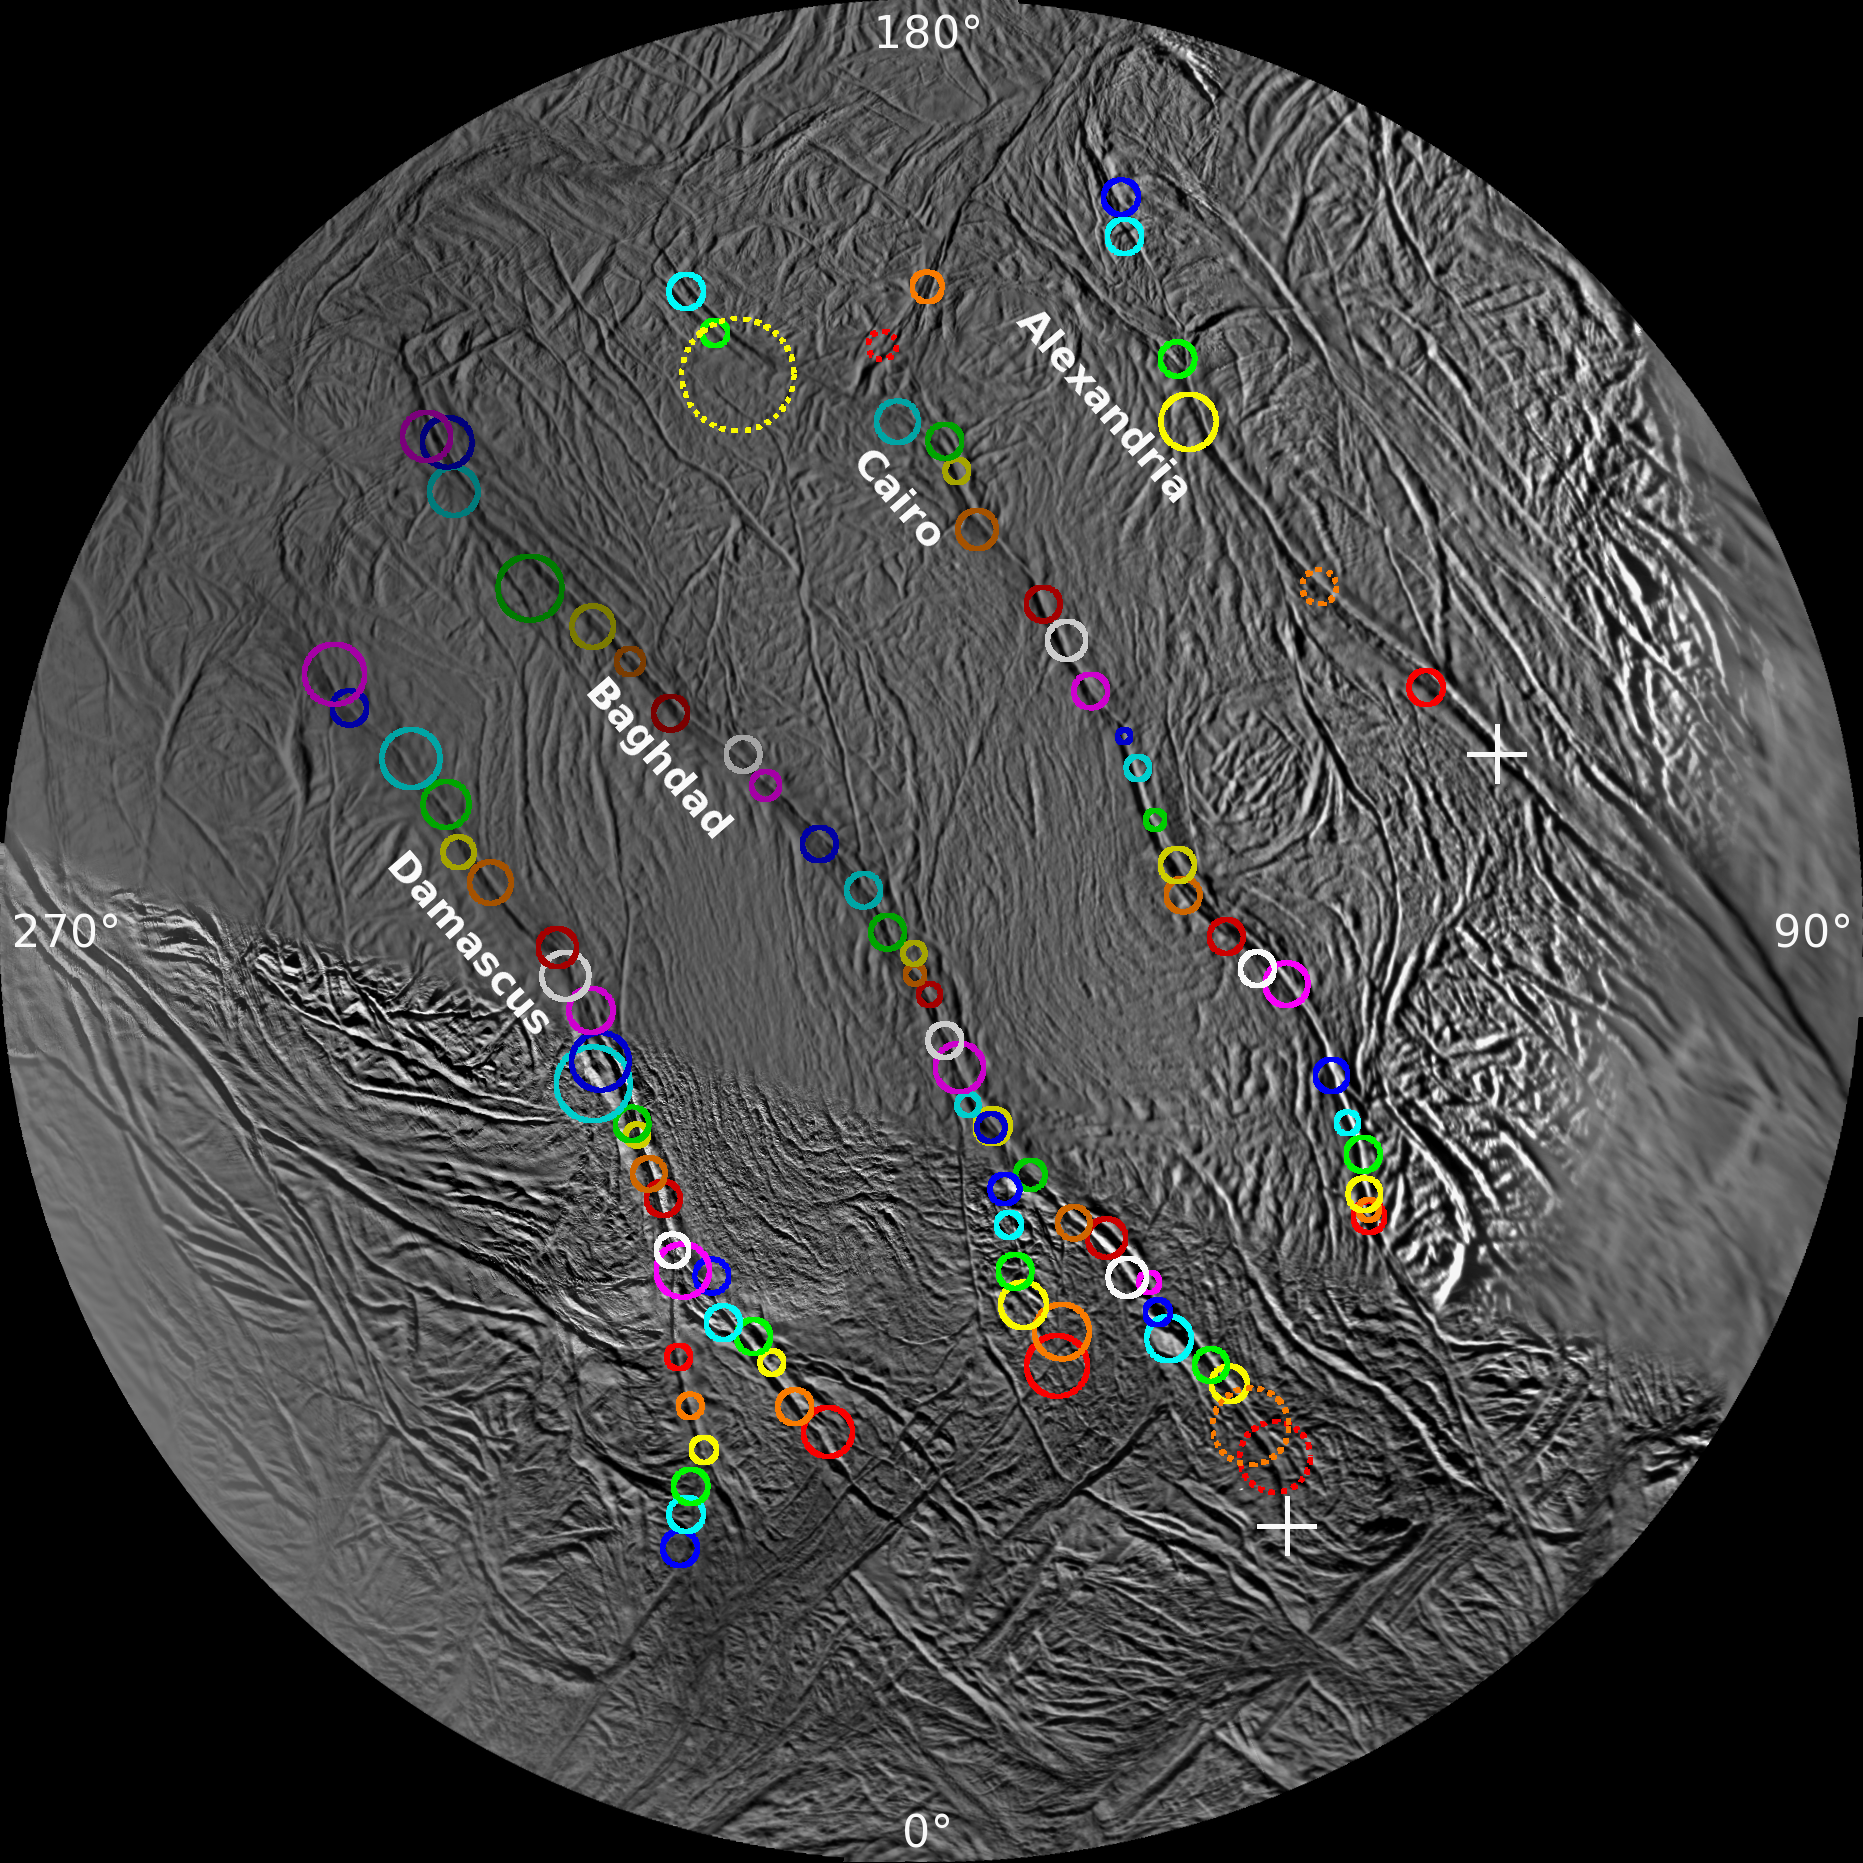

Surveyor’s Map of Enceladus’ Geyser Basin

On this polar stereographic map of Enceladus’ south polar terrain, all 100 geysers have been plotted whose source locations have been determined in Cassini’s imaging survey of the moon’s geyser basin. The uncertainty attached to each location is given by the size of the surrounding circle.

Five sources are indicated by dashed circles. Each of these jets appeared only in images taken very close together in time; in other words, the source locations have been confidently determined, but their tilts are uncertain.

The two crosses — one on Alexandria and one at the end of Baghdad — indicate two jets. Each was observed in one image only but each was intersected by the shadow of Enceladus, as in PIA17184, allowing a determination of the fracture on which they lie.

This map and the information it contains were used to compare geysering activity with enhanced thermal emission observed by Cassini’s heat-measuring instruments and with the distribution of tidal stresses across the region. Those comparisons yielded the clues needed to ascertain the mechanisms underlying the geysering process.

This map was part of a paper by Porco, DiNino, and Nimmo, and published in the online version of the Astronomical Journal in July 2014: http://dx.doi.org/10.1088/0004-6256/148/3/45.

A companion paper, by Nimmo et al. is available at: http://dx.doi.org/10.1088/0004-6256/148/3/46.

The Cassini-Huygens mission is a cooperative project of NASA, the European Space Agency and the Italian Space Agency. NASA’s Jet Propulsion Laboratory, a division of the California Institute of Technology in Pasadena, manages the mission for NASA’s Science Mission Directorate, Washington. The Cassini orbiter and its two onboard cameras were designed, developed and assembled at JPL. The imaging operations center is based at the Space Science Institute in Boulder, Colorado.

Credit: NASA/JPL-Caltech/Space Science Institute